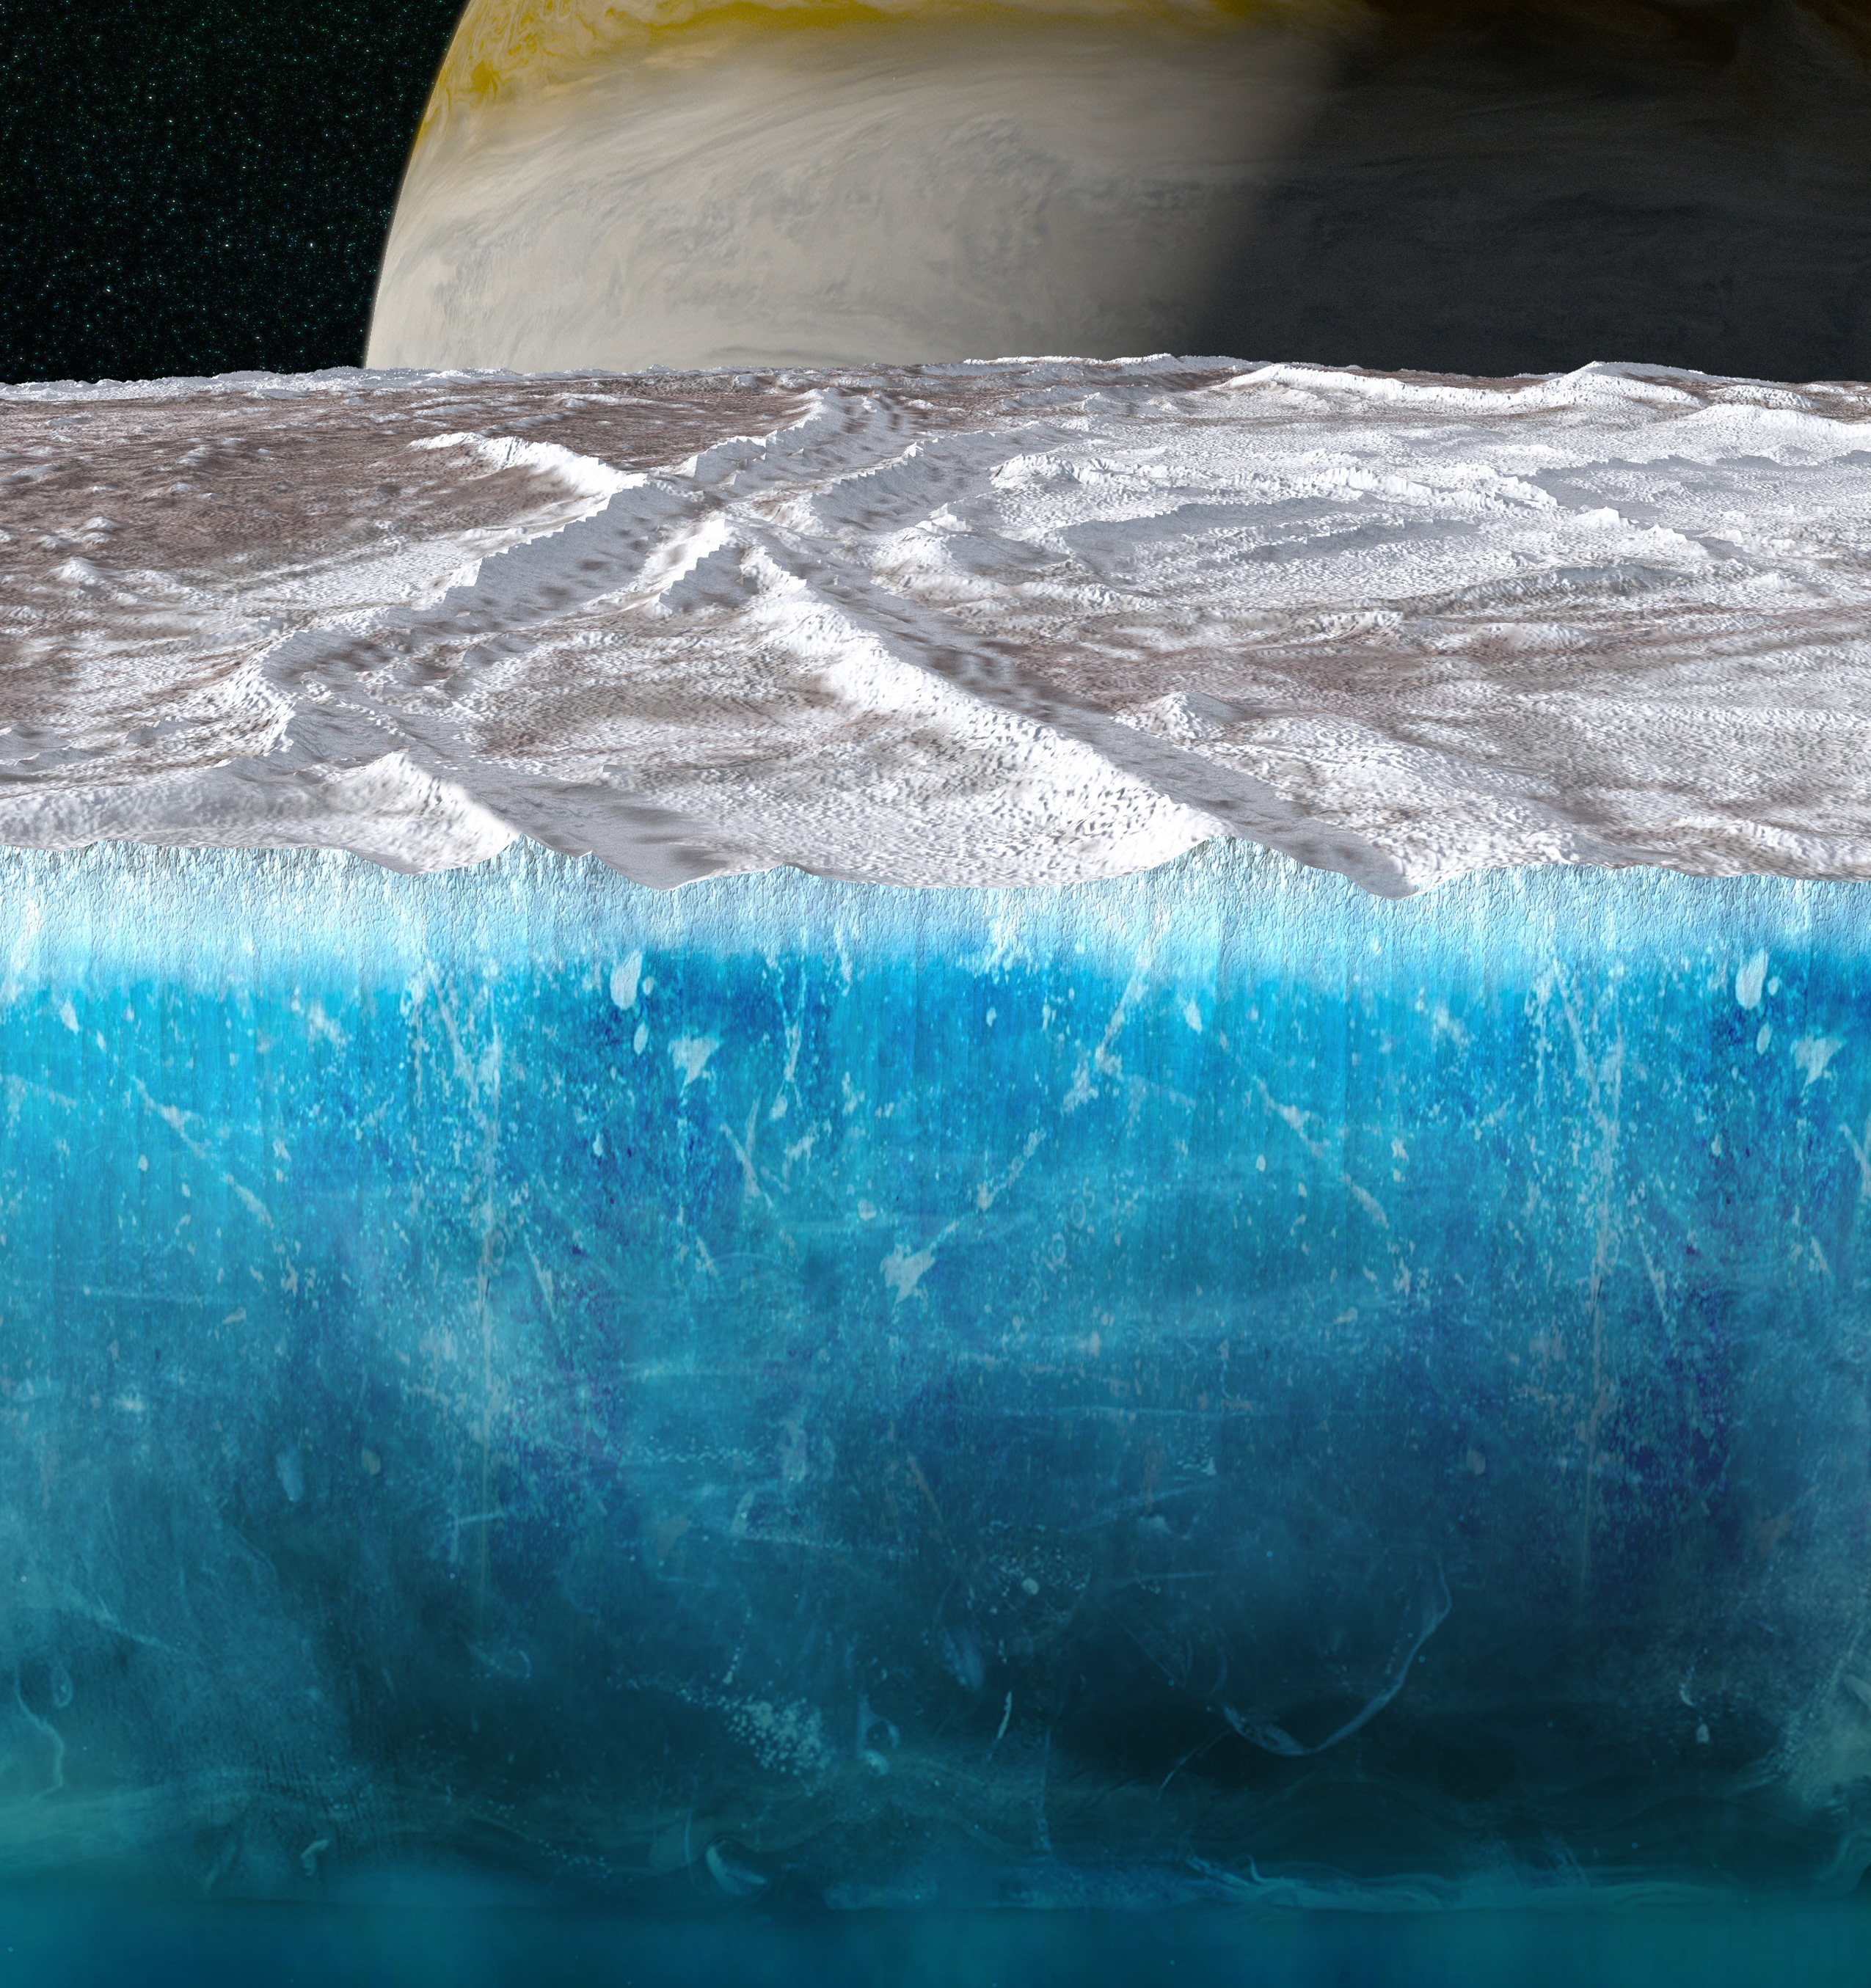

Europa’s Ice Shell (Artist’s Concept)

This artist’s concept depicts a cutaway view showing Europa’s ice shell. It contains a shallow layer of small imperfections (cracks, pores, and voids) that extend down from the surface hundreds of feet. The icy moon of Jupiter is thought to harbor an ocean below its frozen exterior.

Data used to generate a new result on the ice thickness and structure was collected by the microwave radiometer instrument on NASA’s Juno spacecraft during a close flyby of the icy moon on Sept. 29, 2022.

Credit: NASA/JPL-Caltech/SwRI/Koji Kuramura/ Gerald Eichstädt (CC BY)